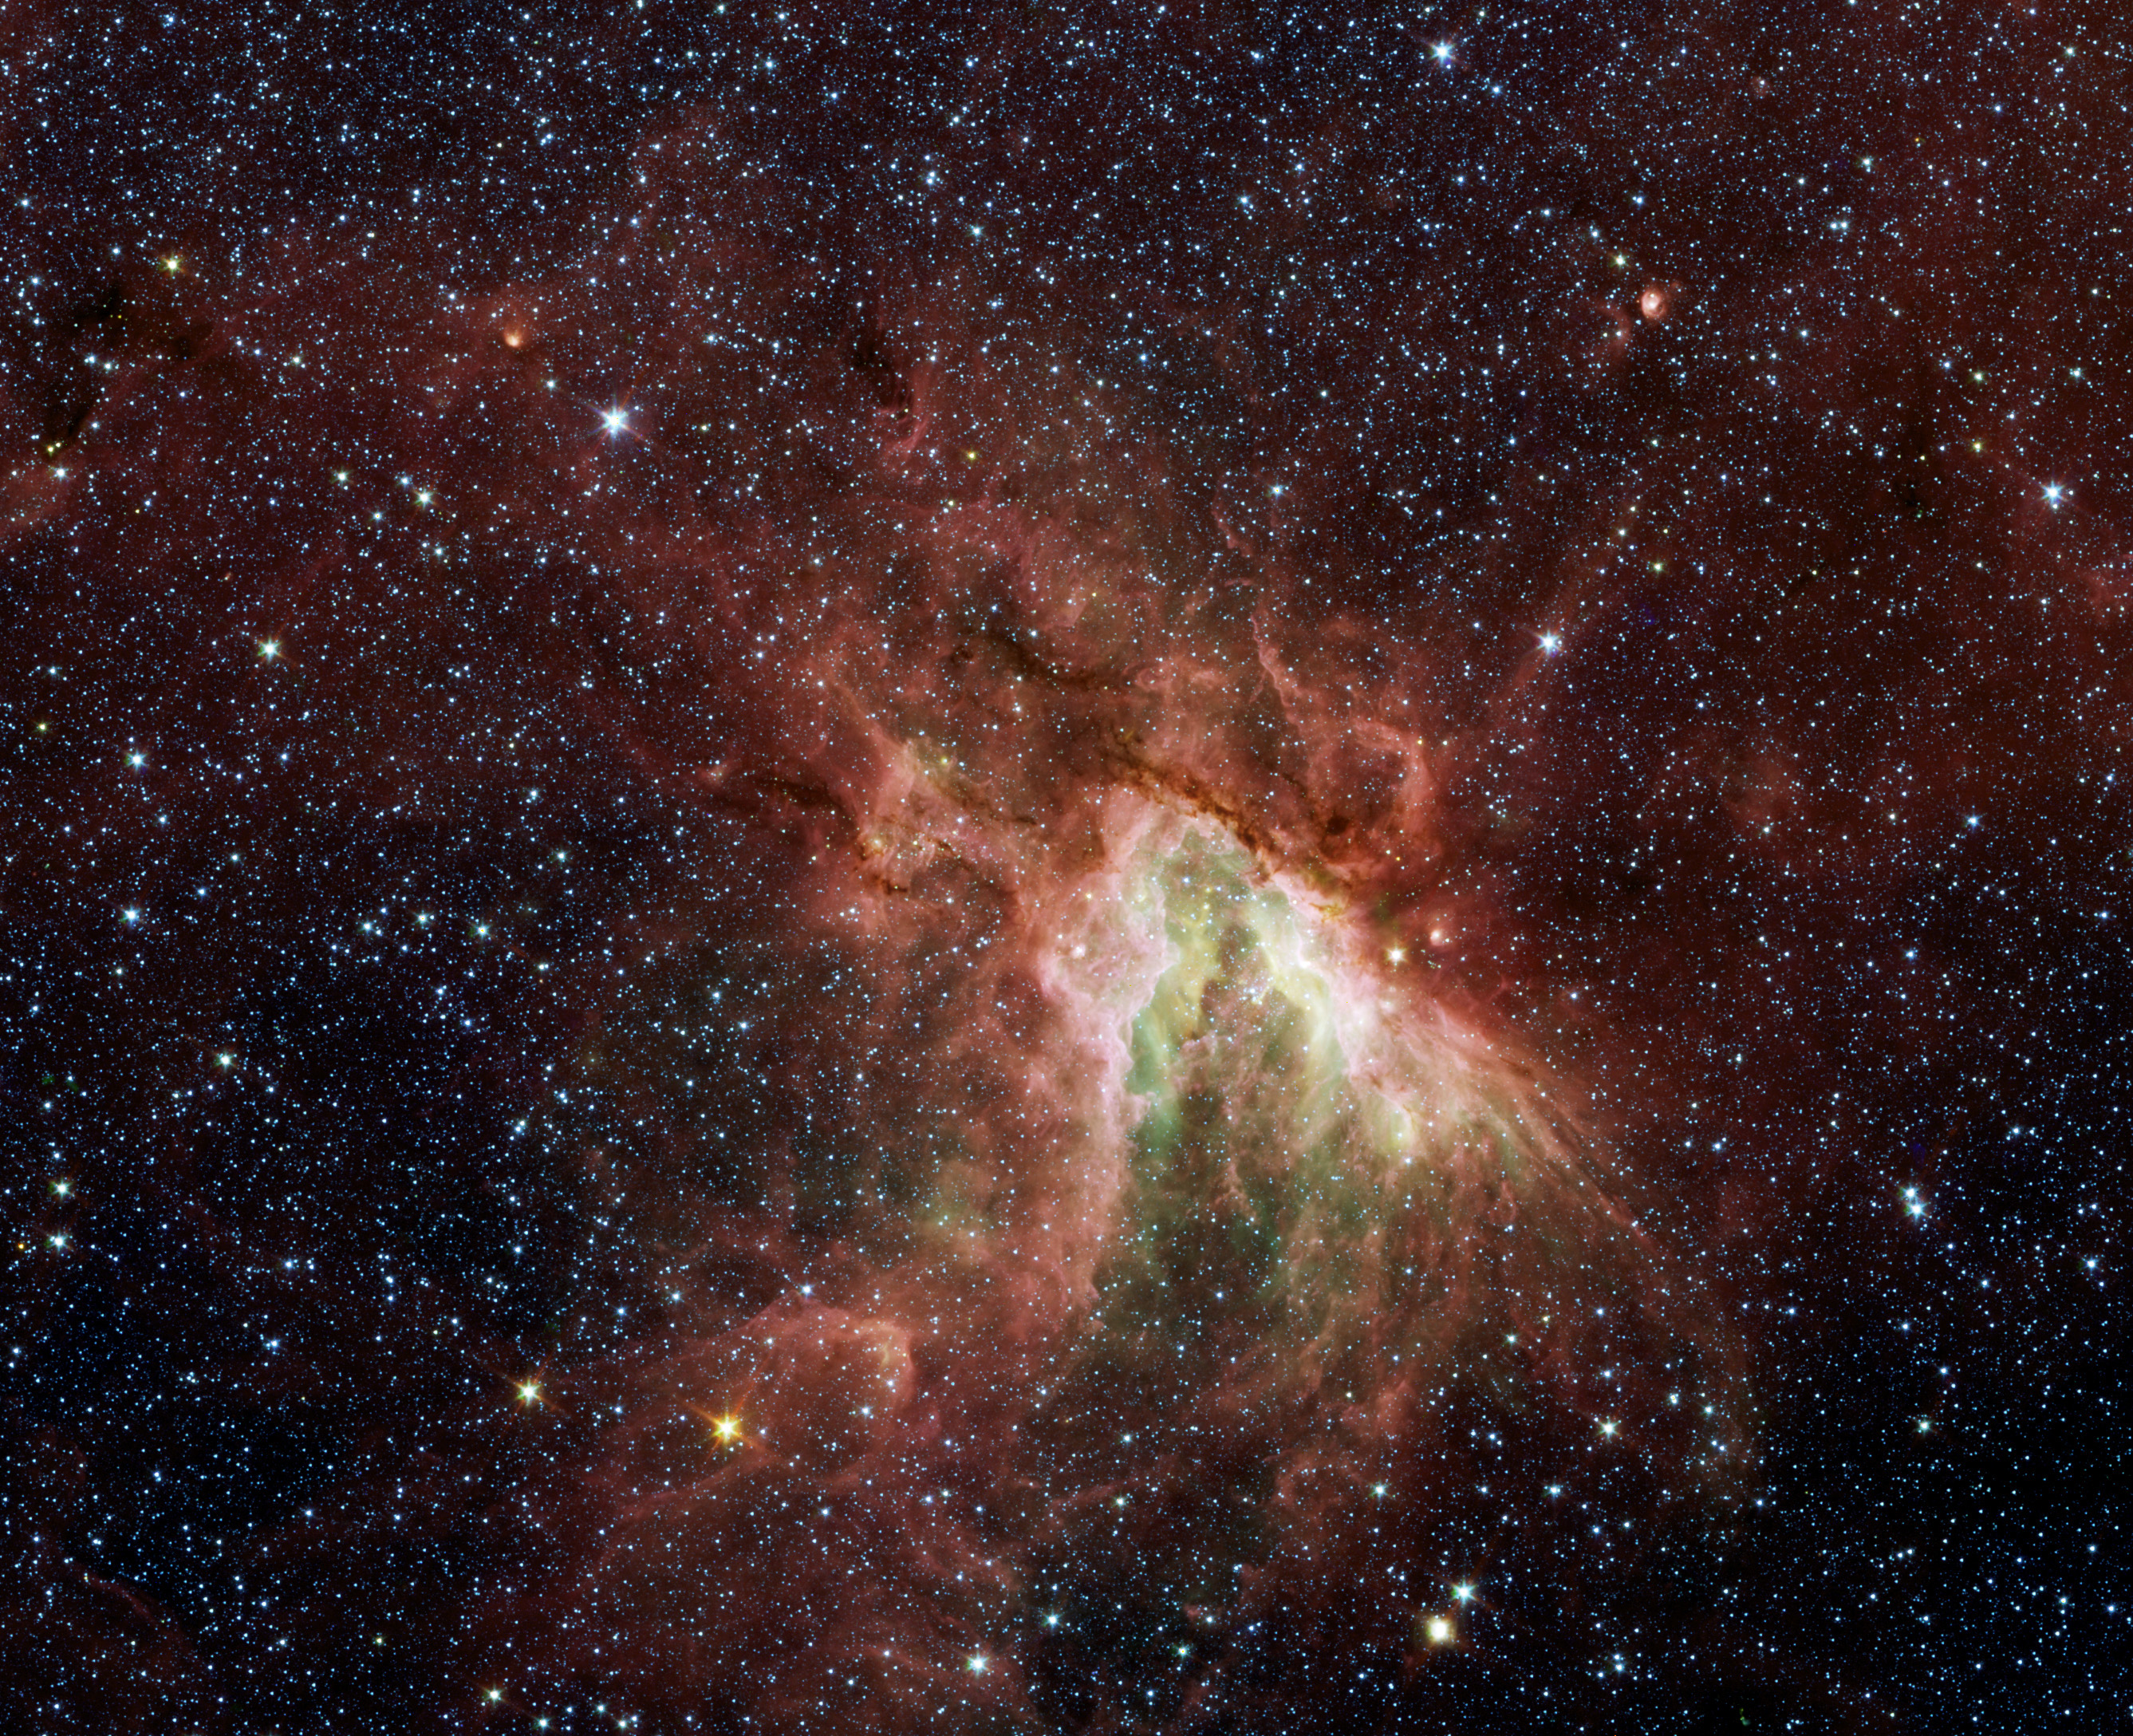

Celestial Sea of Stars

Poster Version

NASA’s Spitzer Space Telescope has captured a new, infrared view of the choppy star-making cloud called M17, also known as Omega Nebula or the Swan nebula.

The cloud, located about 6,000 light-years away in the constellation Sagittarius, is dominated by a central group of massive stars—the most massive stars in the region (see yellow circle). These central stars give off intense flows of expanding gas, which rush like rivers against dense piles of material, carving out the deep pocket at center of the picture. Winds from the region’s other massive stars push back against these oncoming rivers, creating bow shocks like those that pile up in front of speeding boats.

Three of these bow shocks are labeled in the magnified inset. They are composed of compressed gas in addition to dust that glows at infrared wavelengths Spitzer can see. The smiley-shaped bow shocks curve away from the stellar winds of the central massive stars.

This picture was taken with Spitzer’s infrared array camera. It is a four-color composite, in which light with a wavelength of 3.6 microns is blue; 4.5-micron light is green; 5.8-micron light is orange; and 8-micron light is red. Dust is red, hot gas is green and white is where gas and dust intermingle. Foreground and background stars appear scattered through the image.

Credit: NASA/JPL-Caltech/Univ. of Wisc.